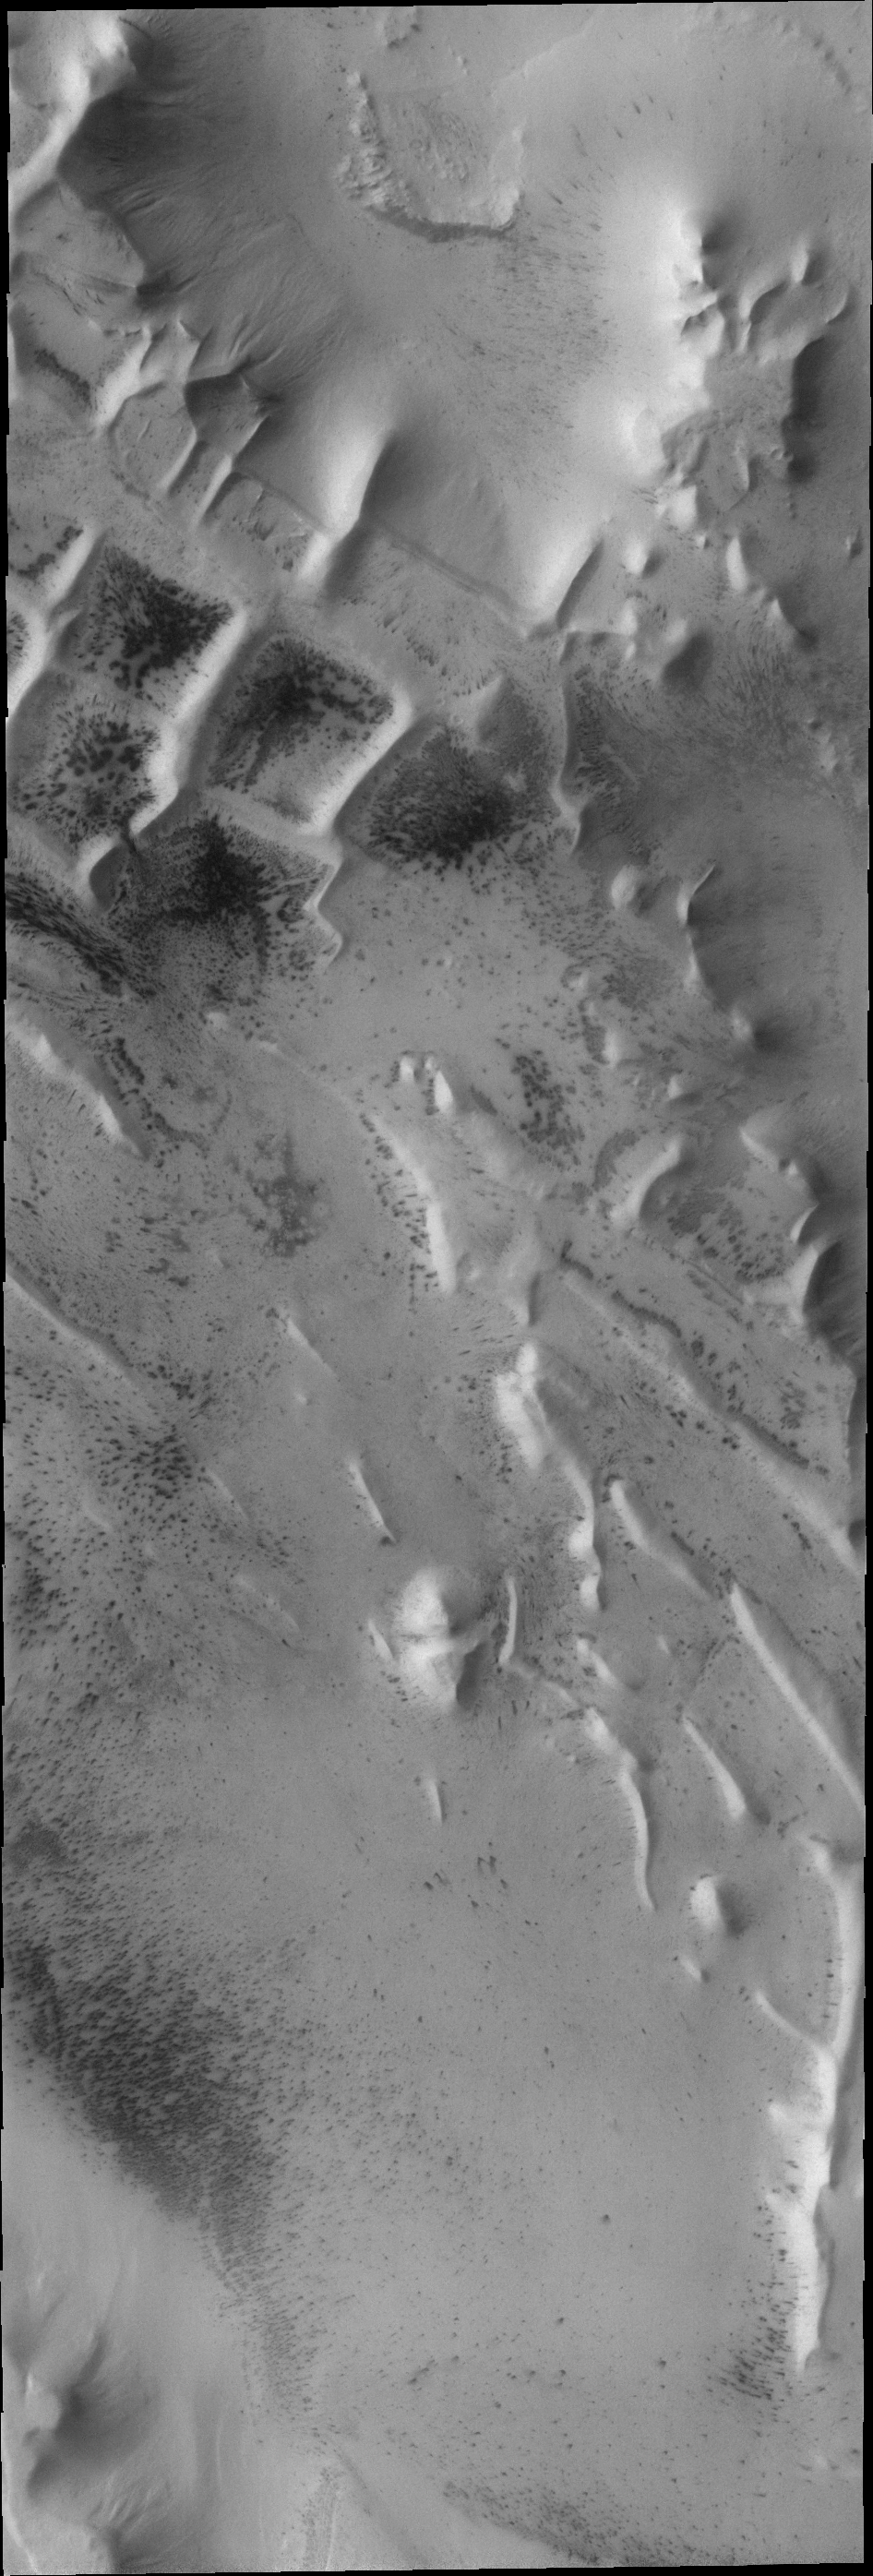

Angustus Labyrinthus

This VIS image shows a portion of Angustus Labyrinthus, a region of intersecting linear ridges near the south pole of Mars.

Image information: VIS instrument. Latitude -81.7N, Longitude 296.8E. 17 meter/pixel resolution.

Please see the THEMIS Data Citation Note for details on crediting THEMIS images.

Note: this THEMIS visual image has not been radiometrically nor geometrically calibrated for this preliminary release. An empirical correction has been performed to remove instrumental effects. A linear shift has been applied in the cross-track and down-track direction to approximate spacecraft and planetary motion. Fully calibrated and geometrically projected images will be released through the Planetary Data System in accordance with Project policies at a later time.

NASA’s Jet Propulsion Laboratory manages the 2001 Mars Odyssey mission for NASA’s Office of Space Science, Washington, D.C. The Thermal Emission Imaging System (THEMIS) was developed by Arizona State University, Tempe, in collaboration with Raytheon Santa Barbara Remote Sensing. The THEMIS investigation is led by Dr. Philip Christensen at Arizona State University. Lockheed Martin Astronautics, Denver, is the prime contractor for the Odyssey project, and developed and built the orbiter. Mission operations are conducted jointly from Lockheed Martin and from JPL, a division of the California Institute of Technology in Pasadena.

Credit: NASA/JPL/ASU